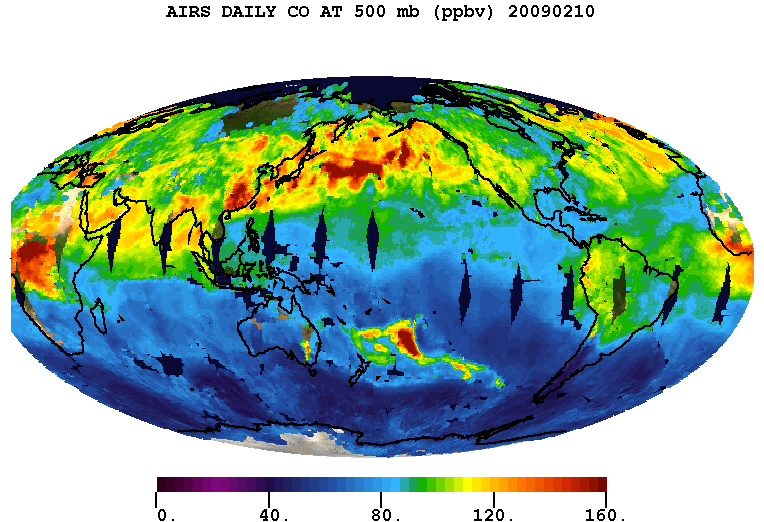

Carbon Monoxide from the Australian Fires of Feb 2009 as seen by AIRS

In February 2009, the deadliest wildfires in Australia’s history left more than 200 dead and more than 1,800 homes destroyed. These large wildfires that displaced more than 7,500 people lofted carbon monoxide high into the atmosphere.

This movie shows daily retrieved carbon monoxide levels at 500 hPa (an altitude of approximately 18,000 feet or 5,486 meters) from the Atmospheric Infrared Sounder (AIRS) instrument on NASA’s Aqua spacecraft for the first 17 days of February, 2009. The carbon monoxide from the fires bursts fourth from the Southeastern tip of Australia on February 7th and is carried by the atmospheric winds Eastward as far as the tip of South America on February 11th. The carbon monoxide clouds dissipate by February 17th.

About AIRS
The Atmospheric Infrared Sounder, AIRS, in conjunction with the Advanced Microwave Sounding Unit, AMSU, senses emitted infrared and microwave radiation from Earth to provide a three-dimensional look at Earth’s weather and climate. Working in tandem, the two instruments make simultaneous observations all the way down to Earth’s surface, even in the presence of heavy clouds. With more than 2,000 channels sensing different regions of the atmosphere, the system creates a global, three-dimensional map of atmospheric temperature and humidity, cloud amounts and heights, greenhouse gas concentrations, and many other atmospheric phenomena. Launched into Earth orbit in 2002, the AIRS and AMSU instruments fly onboard NASA’s Aqua spacecraft and are managed by NASA’s Jet Propulsion Laboratory in Pasadena, Calif., under contract to NASA. JPL is a division of the California Institute of Technology in Pasadena.

Credit: NASA/JPL